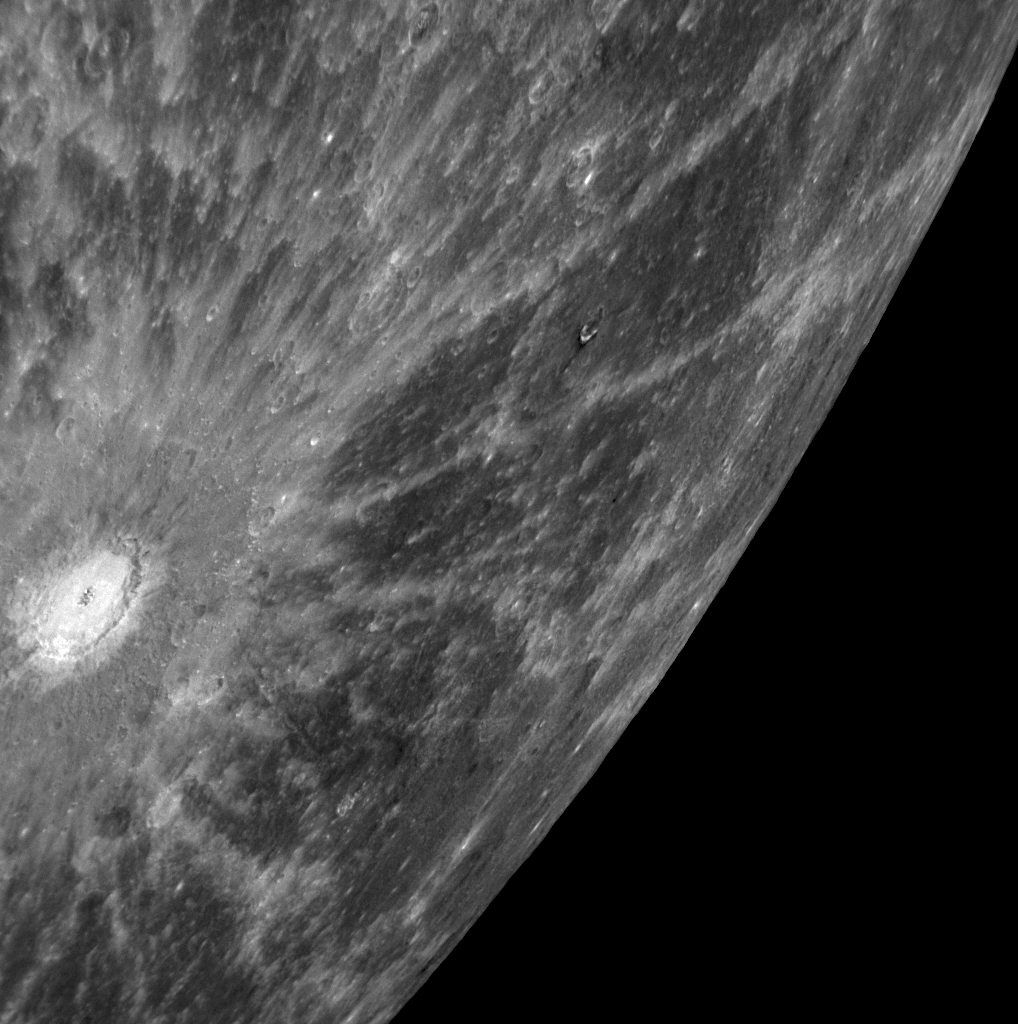

“A” Spectacular Rayed Crater

This NAC image shows a bright crater with an extensive system of impact ejecta rays; the crater is also clearly visible on the southern portion of Mercury near the limb of the planet in the departure full-planet image (PIA11245). This impact crater and its associated system of rays were originally detected in 1969 as a “bright feature” in radar images at 12.5-centimeter wavelength obtained by the Goldstone Observatory in California. Subsequently, about a decade ago, radar images acquired by the Arecibo Observatory in Puerto Rico clearly revealed this feature to be a crater with a fresh system of rays of rough material radiating outward from it. This feature has been referred to simply as feature “A.” MESSENGER’s recent Mercury flyby provided the first spacecraft images of feature “A,” enabling this relatively young crater with its impressive set of rays to be seen here in close-up detail.

Date Acquired: October 6, 2008
Image Mission Elapsed Time (MET): 131773947
Instrument: Narrow Angle Camera (NAC) of the Mercury Dual Imaging System (MDIS)
Resolution: 530 meters/pixel (0.33 miles/pixel)
Scale: The bright rayed crater is approximately 80 kilometers (50 miles) in diameter
Spacecraft Altitude: 20,600 kilometers (12,800 miles)

These images are from MESSENGER, a NASA Discovery mission to conduct the first orbital study of the innermost planet, Mercury. For information regarding the use of images, see the MESSENGER image use policy.

Credit: NASA/Johns Hopkins University Applied Physics Laboratory/Carnegie Institution of Washington